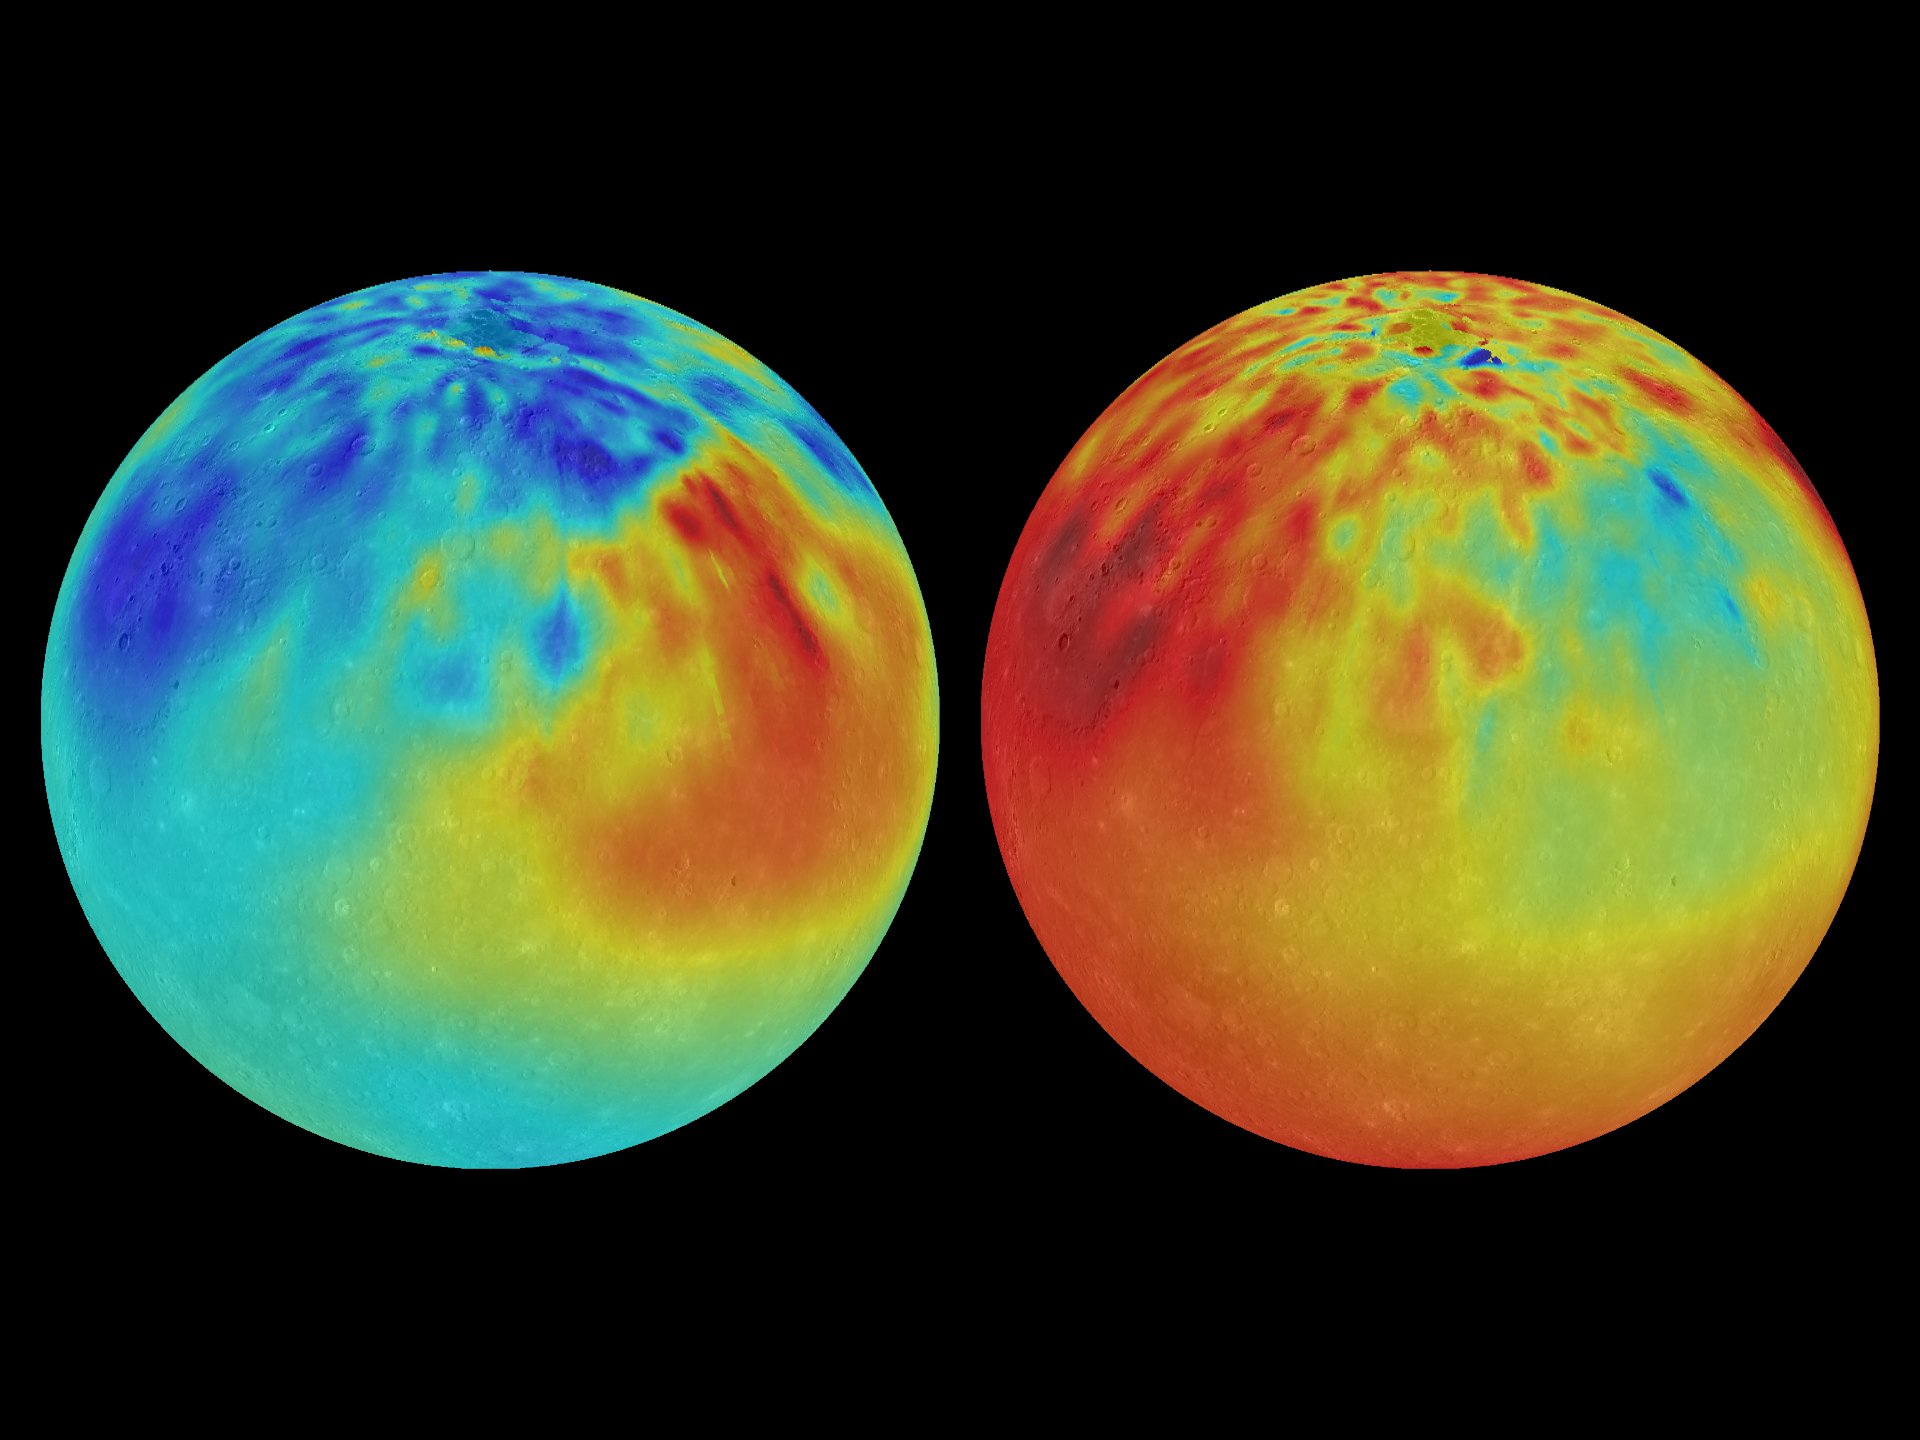

Showing Some Chemistry

During MESSENGER’s four-year orbital mission, the spacecraft’s XRS instrument mapped out the chemical composition of Mercury and discovered striking regions of chemical diversity. These maps of magnesium/silicon (left) and aluminium/silicon (right) use red colors to indicate high values and blue colors for low values. In the maps shown here, the Caloris basin can be identified as a region with low Mg/Si and high Ca/Si on the upper left of each map. An extensive region with high Mg/Si is also clearly visible in the maps but is not correlated with any visible impact basin.

Instrument: X-Ray Spectrometer (XRS) and Mercury Dual Imaging System (MDIS)
Left Image: Map of Mg/Si
Right Image: Map of Al/Si

The MESSENGER spacecraft is the first ever to orbit the planet Mercury, and the spacecraft’s seven scientific instruments and radio science investigation are unraveling the history and evolution of the Solar System’s innermost planet. In the mission’s more than four years of orbital operations, MESSENGER has acquired over 250,000 images and extensive other data sets. MESSENGER’s highly successful orbital mission is about to come to an end, as the spacecraft runs out of propellant and the force of solar gravity causes it to impact the surface of Mercury in April 2015.

For information regarding the use of images, see the MESSENGER image use policy.

Credit: NASA/Johns Hopkins University Applied Physics Laboratory/Carnegie Institution of Washington